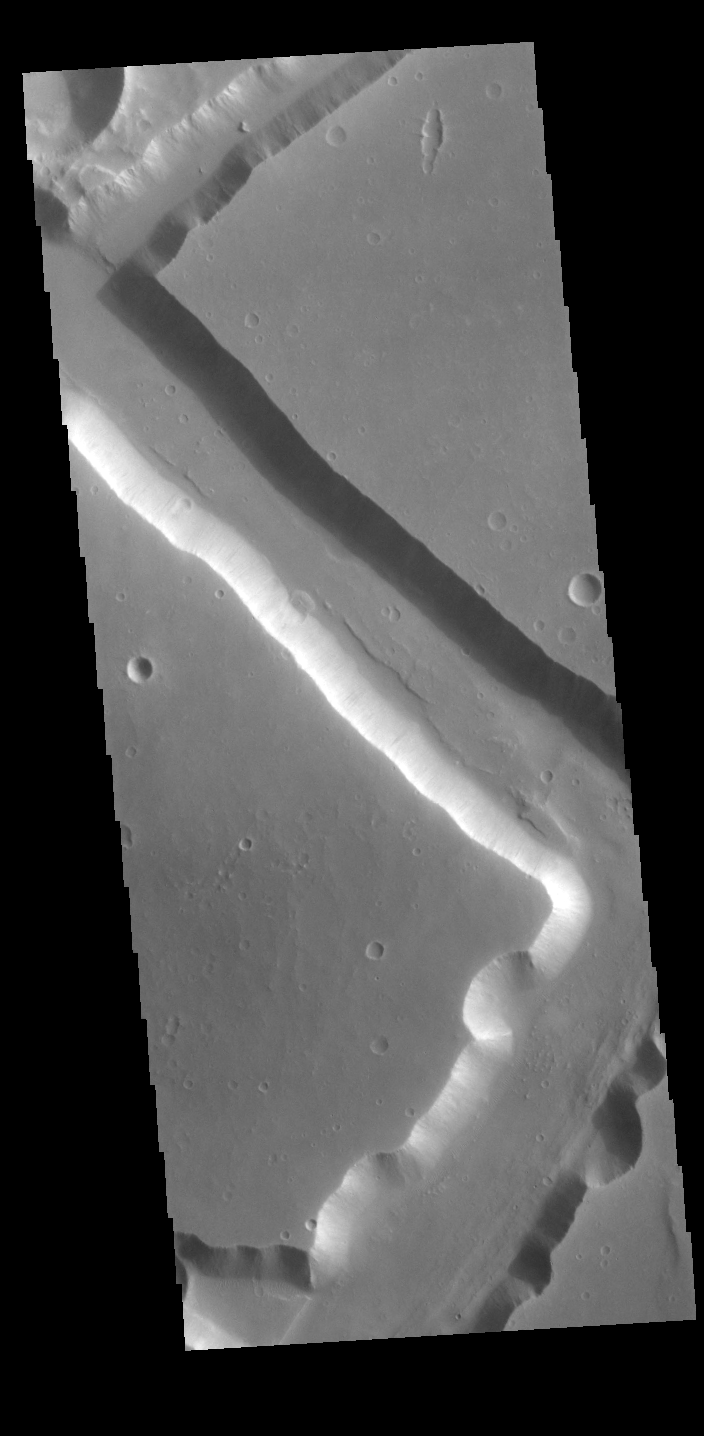

Sacra Fossae

Located on the western margin of Lunae Planum, Sacra Fossae is a group of linear depressions. The right angle turns and uniform width seen in this VIS image indicate that these channels were formed by faulting rather than liquid flow. Two bounding faults with a down-dropped interior are called graben.

Credit: NASA/JPL-Caltech/ASU